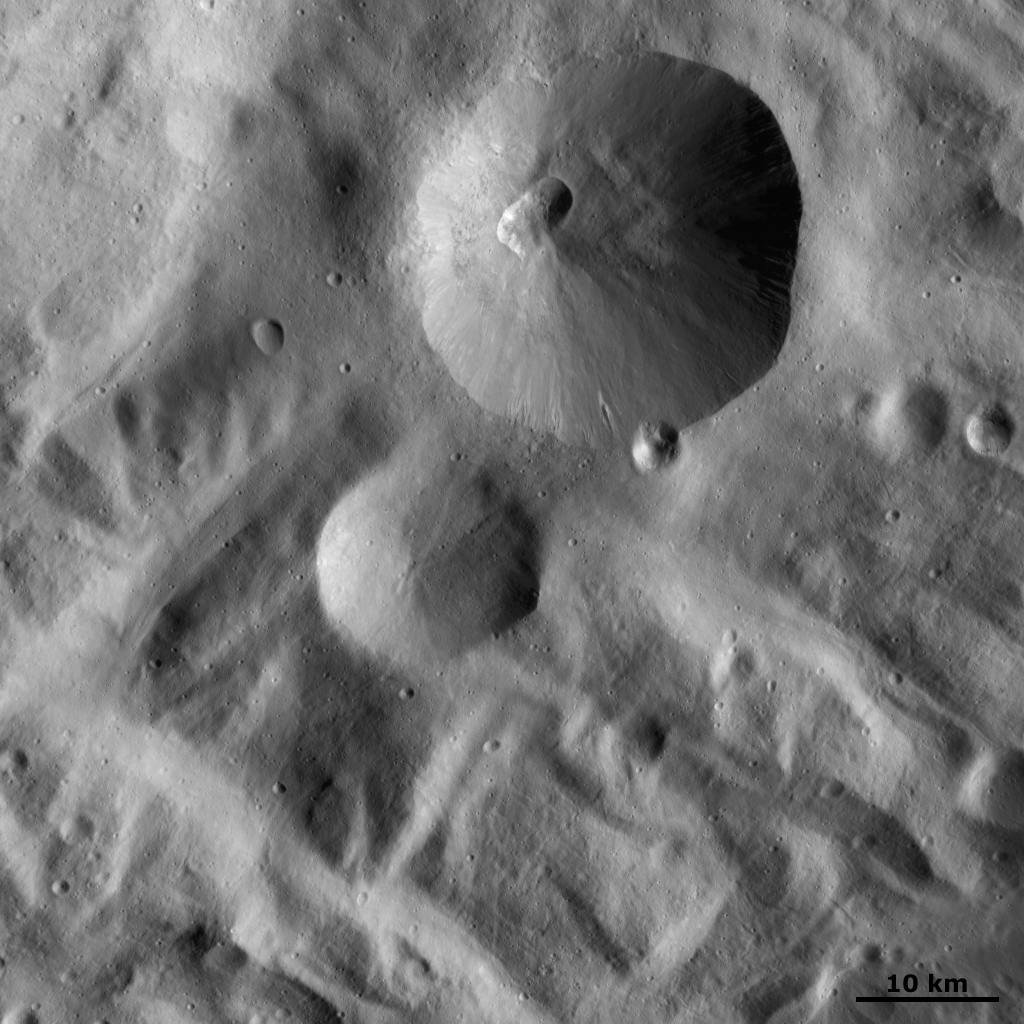

Severina Crater

This Dawn FC (framing camera) image shows Severina crater. This is the large crater, approximately 25 kilometers (15 miles) in diameter, visible at the top of the image. Severina crater has a fresh, sharp rim and a smaller, presumably younger, crater on its rim. There is an interestingly shaped small crater within Severina. This crater is roughly rectangular in shape, possibly because it is the result of two craters merging together or possibly because it is Â¬the result of erosion and slumping of one crater. Below Severina is a smaller, shallower crater with a less fresh rim. Surrounding Severina is a ridged and grooved terrain, which is characteristic of the southern region of Vesta.

This image is located in Vesta’s Rheasilvia quadrangle, near Vesta’s south pole. NASA’s Dawn spacecraft obtained this image with its framing camera on Oct. 22, 2011. This image was taken through the camera’s clear filter. The distance to the surface of Vesta is 700 kilometers (435 miles) and the image has a resolution of about 70 meters (230 feet) per pixel. This image was acquired during the HAMO (high-altitude mapping orbit) phase of the mission.

The Dawn mission to Vesta and Ceres is managed by NASA’s Jet Propulsion Laboratory, a division of the California Institute of Technology in Pasadena, for NASA’s Science Mission Directorate, Washington D.C. UCLA is responsible for overall Dawn mission science. The Dawn framing cameras have been developed and built under the leadership of the Max Planck Institute for Solar System Research, Katlenburg-Lindau, Germany, with significant contributions by DLR German Aerospace Center, Institute of Planetary Research, Berlin, and in coordination with the Institute of Computer and Communication Network Engineering, Braunschweig. The Framing Camera project is funded by the Max Planck Society, DLR, and NASA/JPL.

Credit: NASA/JPL-Caltech/UCLA/MPS/DLR/IDA